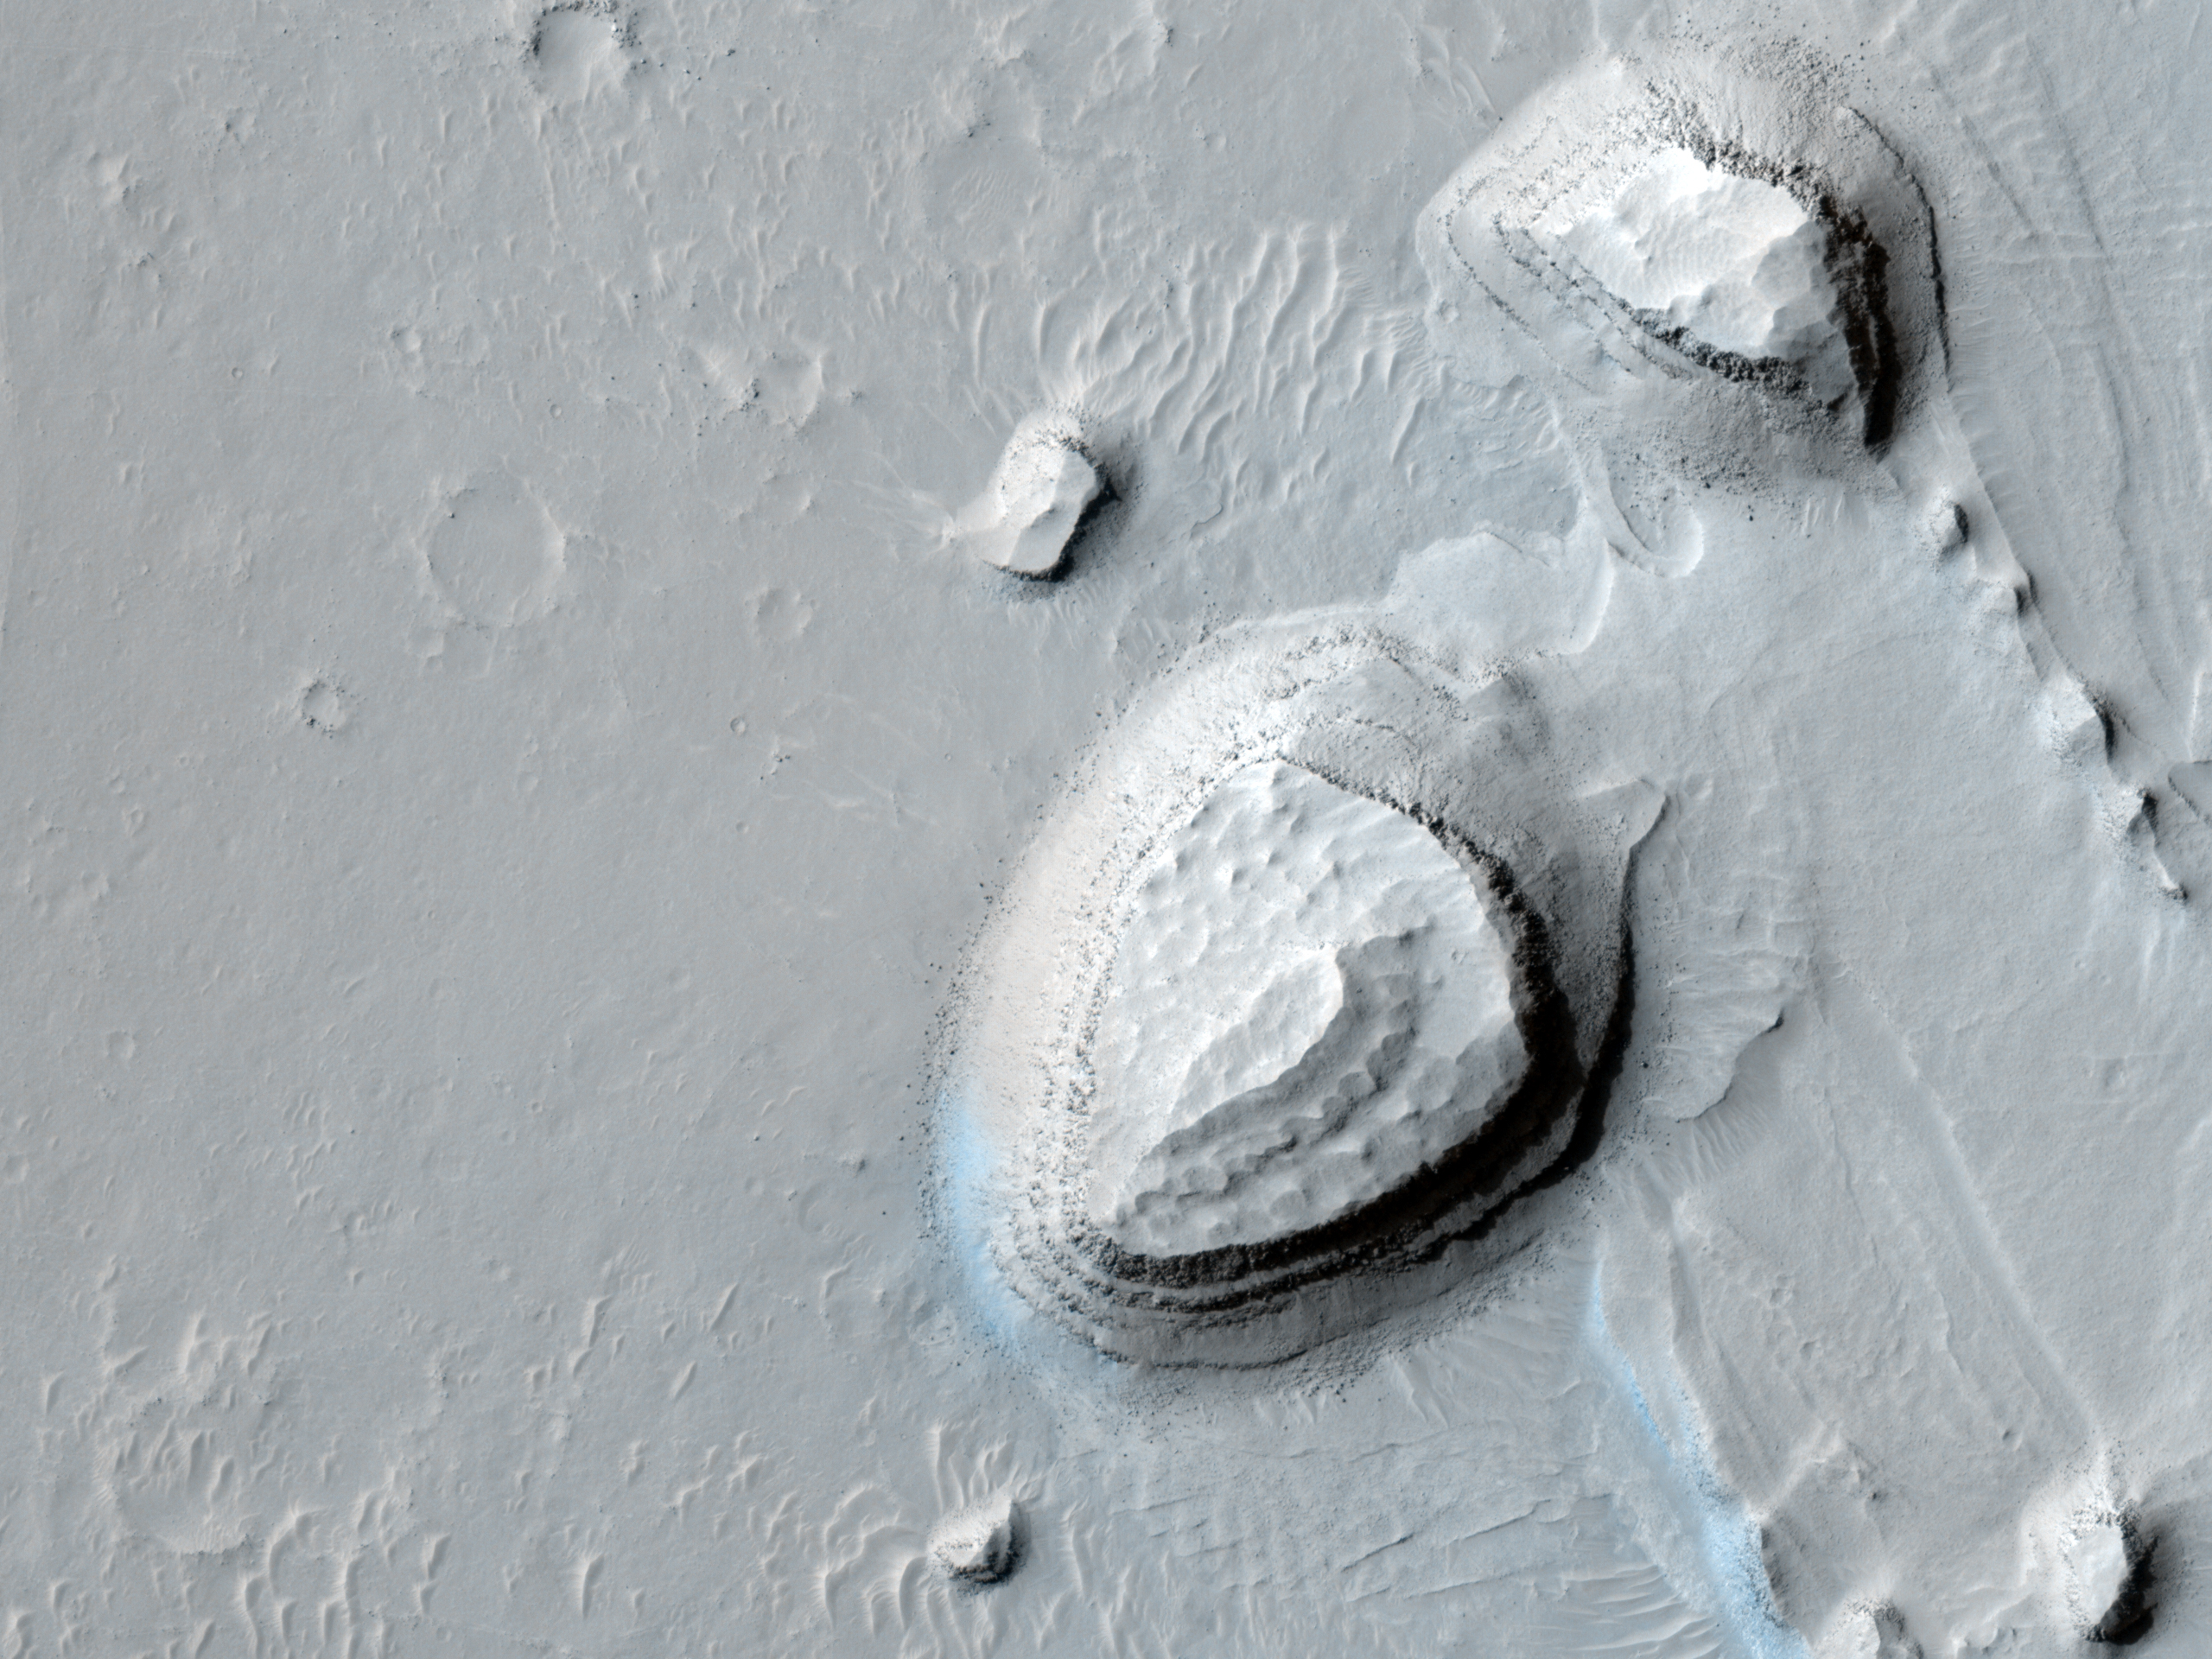

Reading the Geologic Record

This observation shows a series of parallel layers eroding into peculiar knobs and hills.

These sedimentary rocks were imaged on the floor of a large crater located at 8.8 degrees North, 358.3 degrees East. Similar rock units are found within several nearby craters also imaged by HiRISE, as seen in images PSP_001902_1890, ESP_013611_1910, and PSP_002733_1880. The occurrence of similar layers in each of these locations may indicate that they were once part of a much more extensive geologic unit that has now been largely eroded away.

One particularly interesting aspect of the layers in this image is their repetitive nature. Each layer appears to be nearly the same thickness throughout the outcrop, as has also been observed in other nearby layered units. This cyclic nature points to a formation process which occurred repeatedly, building up the deposit layer by layer. However, the exact formation mechanism and the climate cycle possibly responsible for forming the layers here remain unknown.

Studying the record exposed in rocks like these can help reveal secrets of the ancient Martian climate.

The University of Arizona, Tucson, operates the HiRISE camera, which was built by Ball Aerospace & Technologies Corp., Boulder, Colo. NASA’s Jet Propulsion Laboratory, a division of the California Institute of Technology, Pasadena, manages the Mars Reconnaissance Orbiter for the NASA Science Mission Directorate, Washington. Lockheed Martin Space Systems, Denver, is the spacecraft development and integration contractor for the project and built the spacecraft.

Credit: NASA/JPL-Caltech/University of Arizona